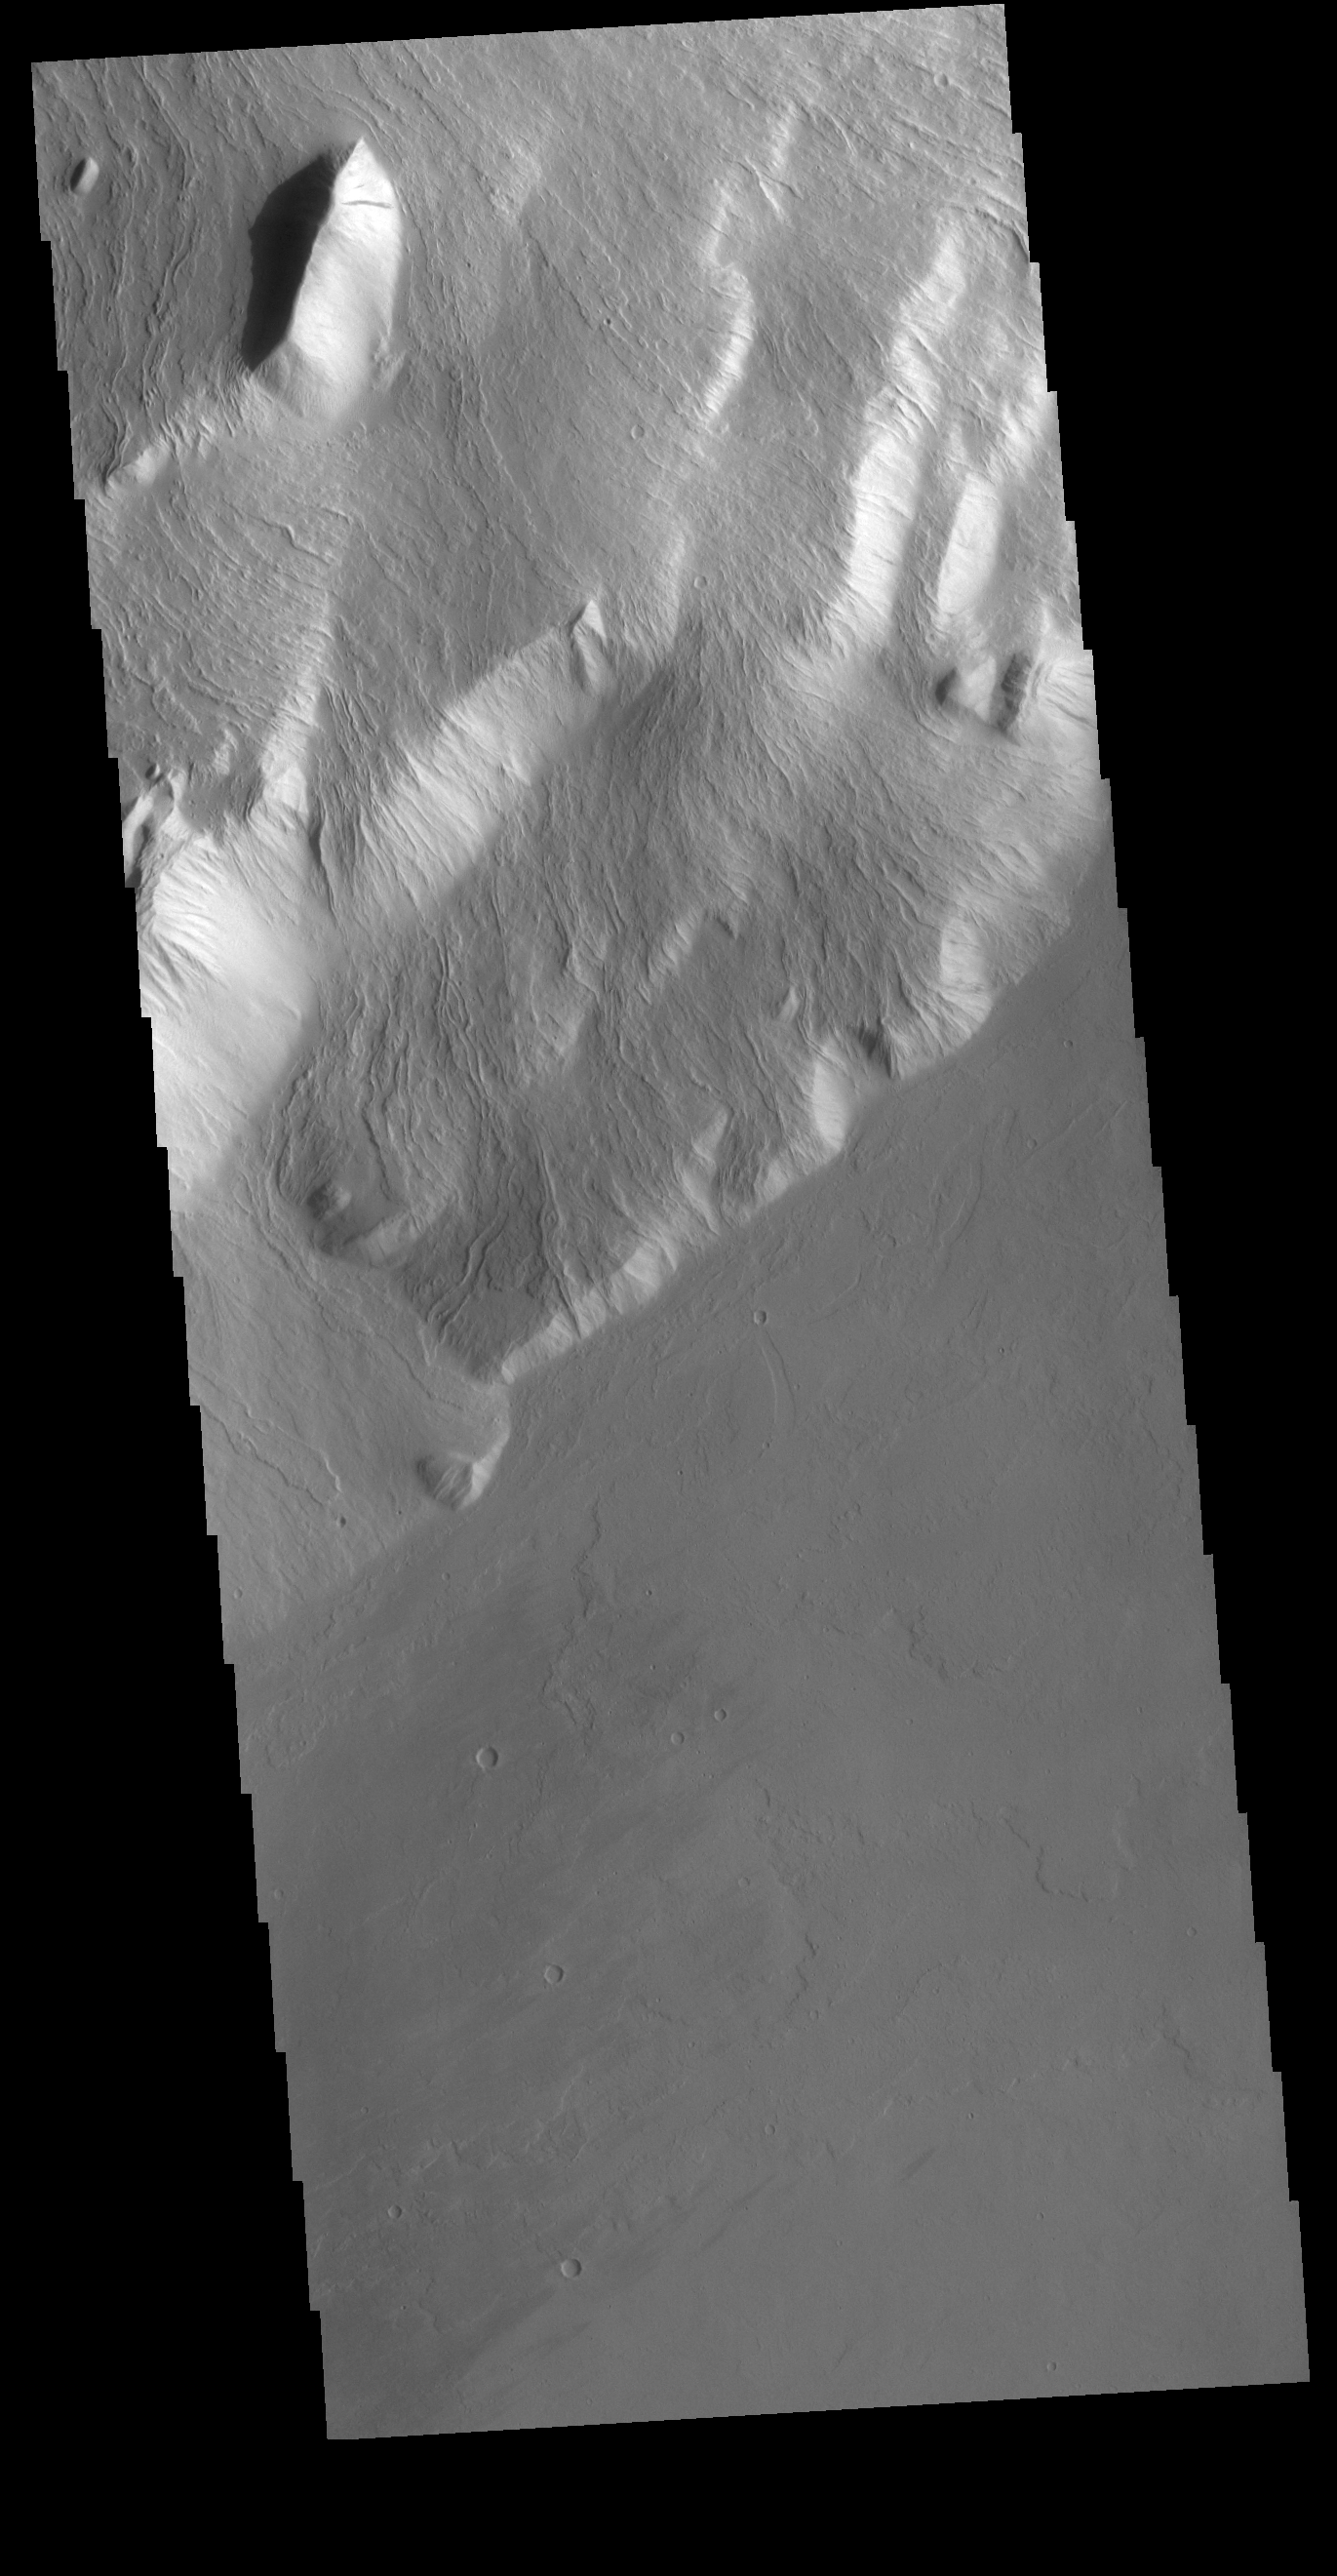

Olympus Rupes

Olympus Rupes is the name of the large escarpment surrounding Olympus Mons. The escarpment is a cliff where there is a large elevation change over a short distance. This VIS image is located along the southeastern margin of Olympus Mons, the largest Martian volcano.

Credit: NASA/JPL-Caltech/ASU